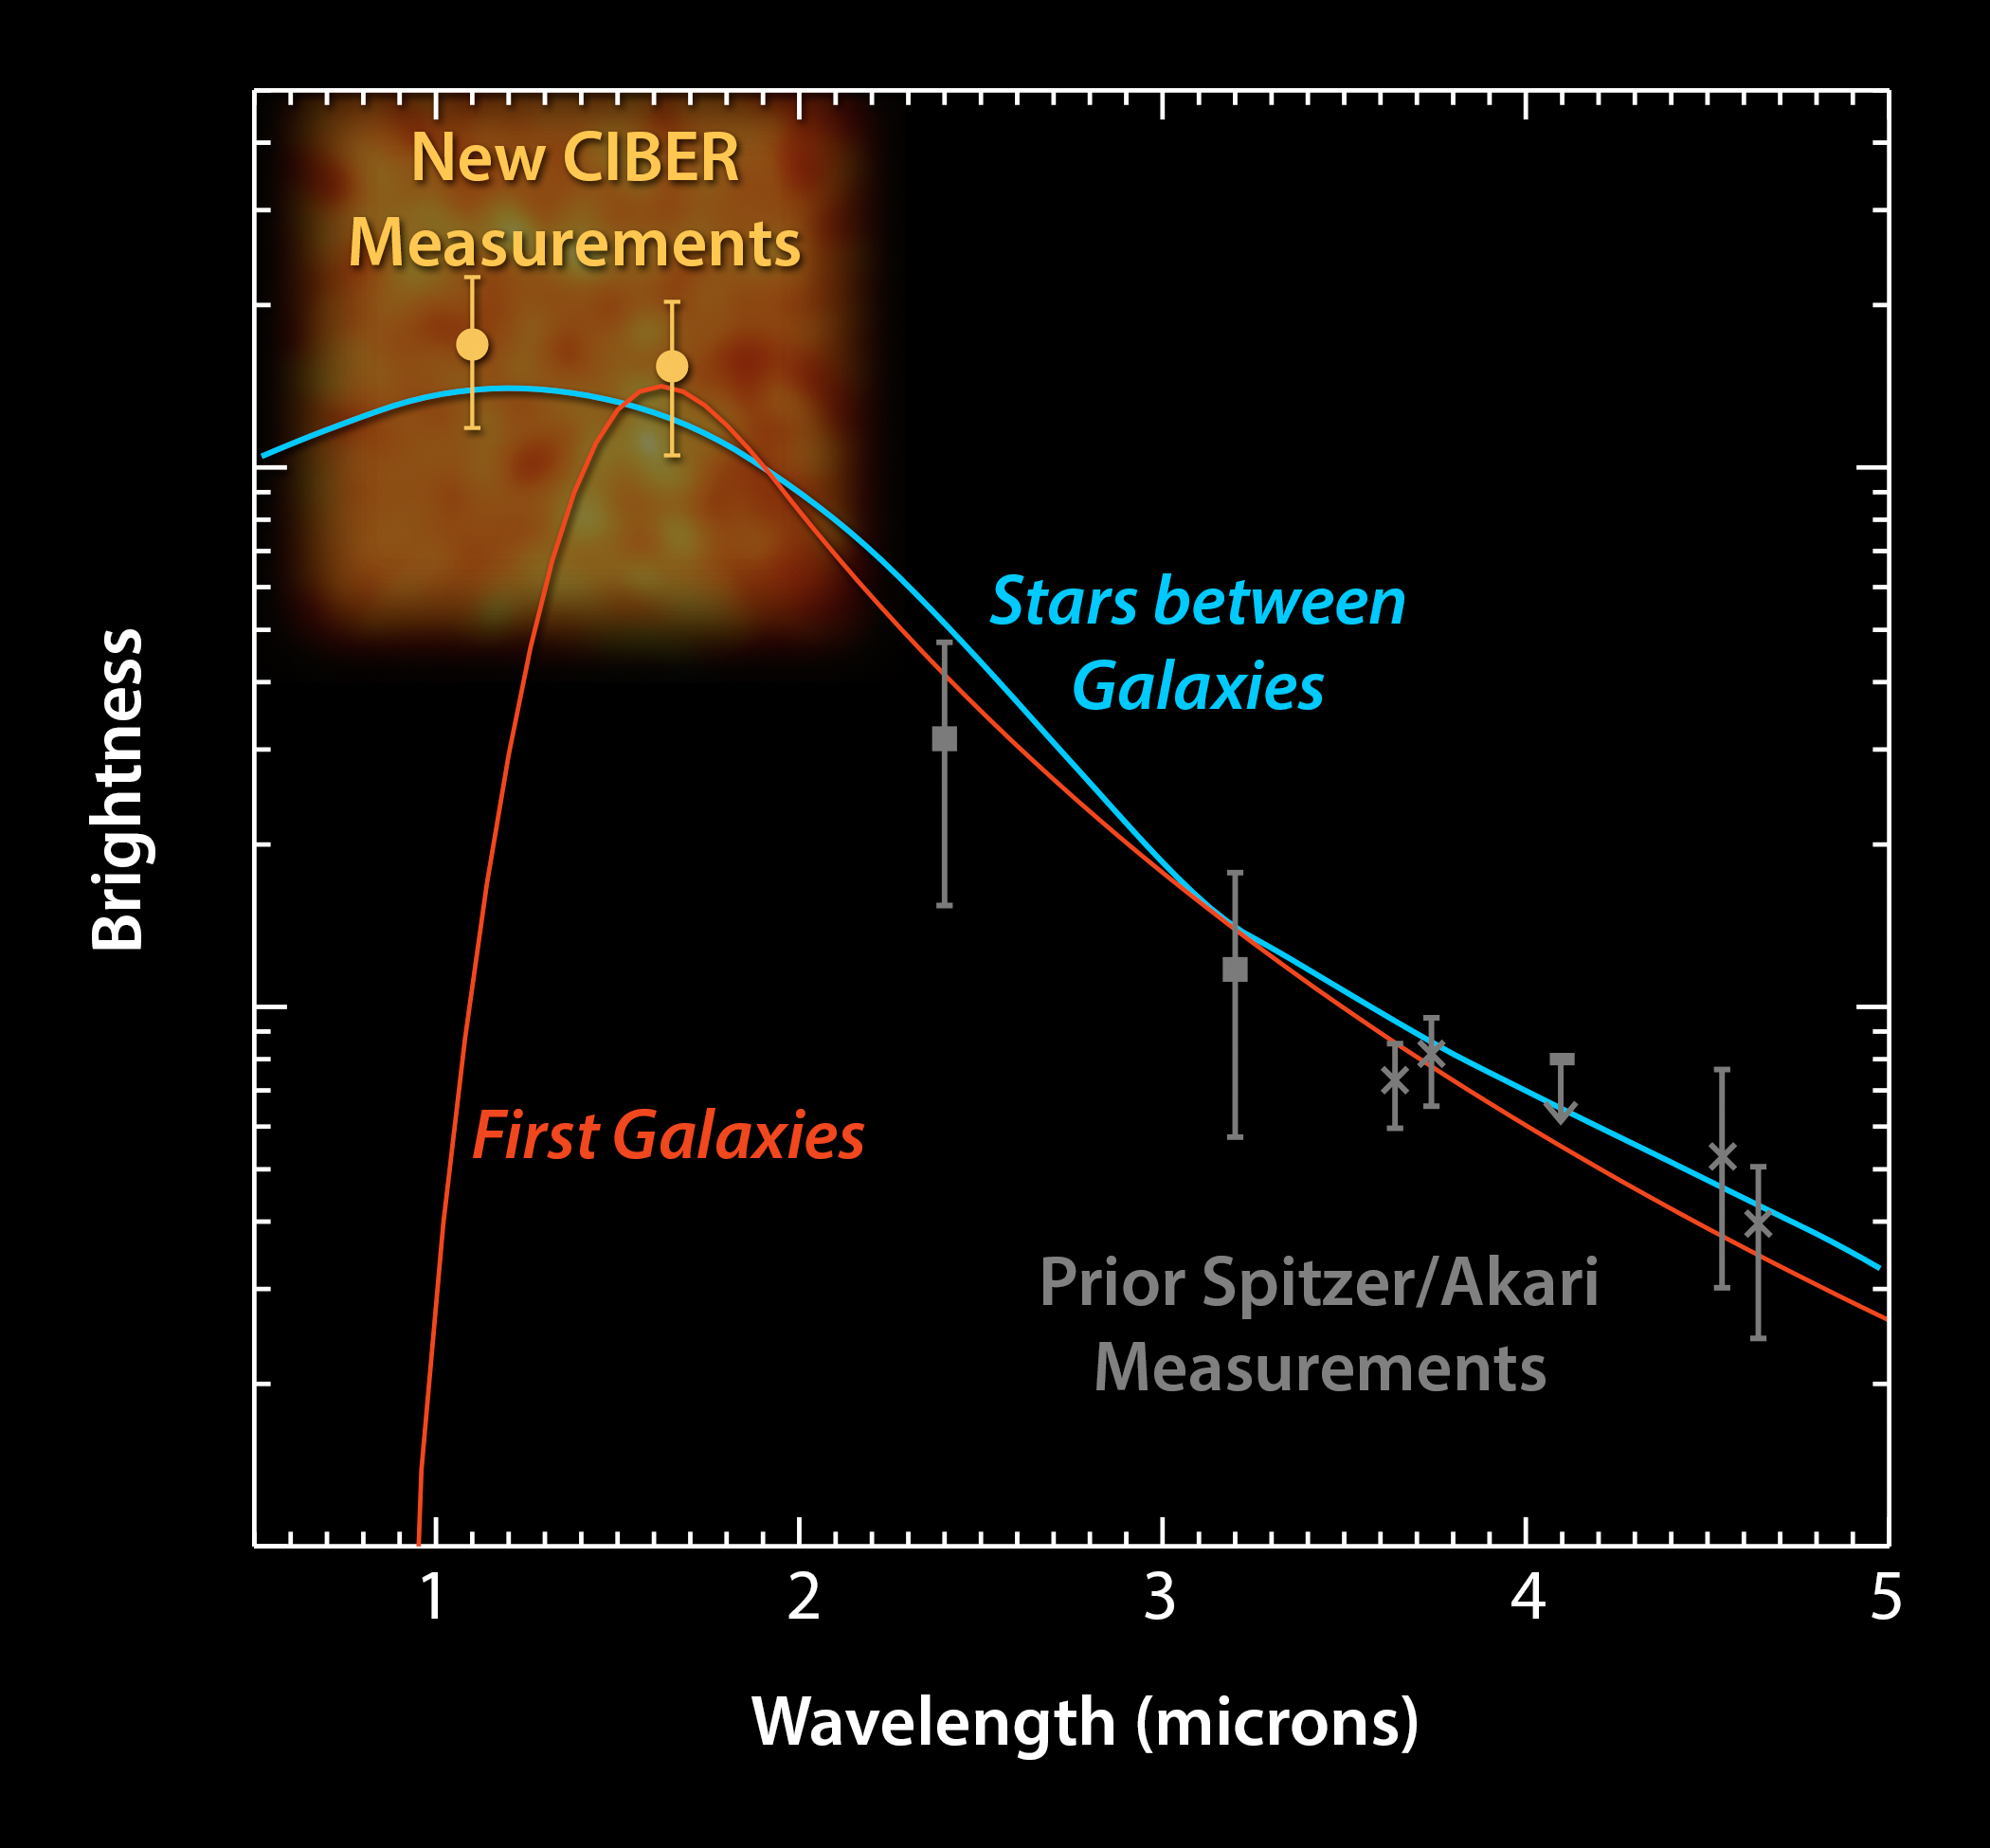

Background Light ‘Bluer’ Than Expected

This plot shows data from the Cosmic Infrared Background Experiment, or CIBER, rockets launched in 2010 and 2012. The experiment measures a diffuse glow of infrared light in the sky, known as the cosmic infrared background. CIBER sees shorter wavelengths of infrared light than NASA’s Spitzer Space Telescope and Japan’s AKARI satellite, which have made similar measurements at longer infrared wavelengths in the past.

The plot reveals that this background infrared light has a “blue” spectrum, which means that it increases in brightness at shorter wavelengths. The brightness of the CIBER signal, and its blue color, were a surprise to astronomers, and indicate that the emission did not come from the first galaxies in our universe, as previously proposed. The first galaxies would have produced a redder spectrum that drops off steeply at the shorter wavelengths, as indicated by the red line. Instead, the CIBER data fit a model that says the background light is best explained by stray stars between galaxies, as shown by the blue line.

Caltech manages JPL for NASA. The work was supported by NASA, with initial support provided by JPL’s Director’s Research and Development Fund. Japanese participation in CIBER was supported by the Japan Society for the Promotion of Science and the Ministry of Education, Culture, Sports, Science and Technology.Korean participation in CIBER was supported by the Korean Astronomy and Space Science Institute.

Credit: NASA/JPL-Caltech